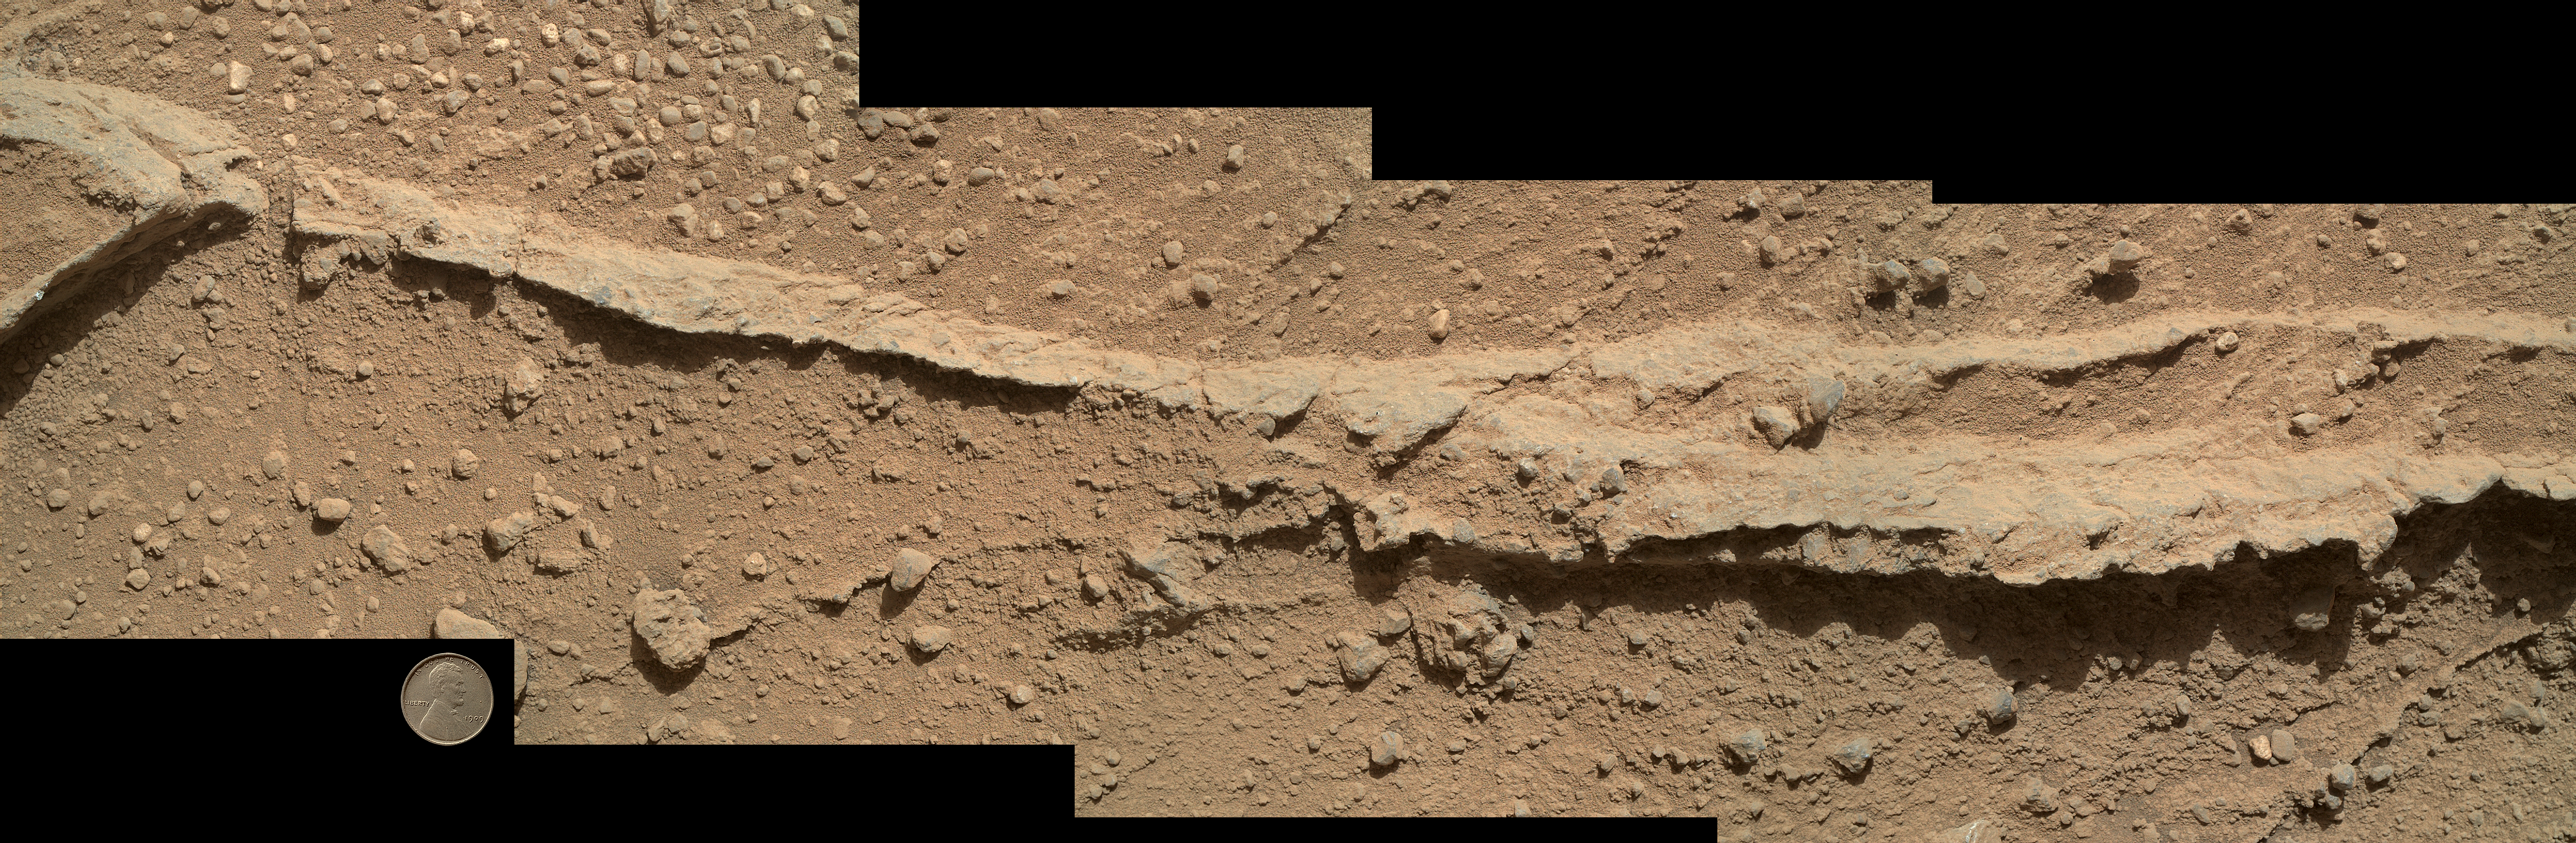

Close-up of Ridge in Rock Outcrop at Curiosity’s ‘Waypoint 1’

This mosaic of four images taken by the Mars Hand Lens Imager (MAHLI) camera on NASA’s Mars rover Curiosity shows detailed texture in a ridge that stands higher than surrounding rock. The rock is at a location called “Darwin,” inside Gale Crater. Exposed outcrop at this location, visible in images from the High Resolution Imaging Science Experment (HiRISE) camera on NASA’s Mars Reconnaissance Orbiter, prompted Curiosity’s science team to select it as the mission’s first waypoint for several days during the mission’s long trek from the “Glenelg” area to Mount Sharp.

MAHLI took the component images shortly before sunset on the 400th Martian day, or sol, of Curiosity’s work on Mars (Sept. 21, 2013). The camera was positioned about 10 inches (25 centimeters) from the rock. Scale is indicated by the Lincoln penny from the MAHLI calibration target, shown beside the mosaic.

The ridge resulted from a crack or vein in the surrounding rock becoming filled with material that was subsequently more resistant to erosion than the material of the surrounding rock. Researchers are investigating the textures and composition of ridges and the surrounding rock, which is a pebbly sandstone conglomerate. Reddish dust coats the surfaces seen in this image. The underlying rocks are gray, varying from nearly white to nearly black. The host rock in which the crack or vein formed is obscured in this image by the coating of dust and a thin layer of the rock’s own debris — loose pebbles and sand.

Researchers also examined ridges at Waypoint 1 with Curiosity’s Alpha Particle X-ray Spectrometer (APXS), Chemistry and Camera (ChemCam) instrument and Mast Camera (Mastcam).

Malin Space Science Systems, San Diego, developed, built and operates MAHLI. NASA’s Jet Propulsion Laboratory, Pasadena, Calif., manages the Mars Science Laboratory Project and the mission’s Curiosity rover for NASA’s Science Mission Directorate in Washington. The rover was designed and assembled at JPL, a division of the California Institute of Technology in Pasadena.

Credit: NASA/JPL-Caltech/MSSS